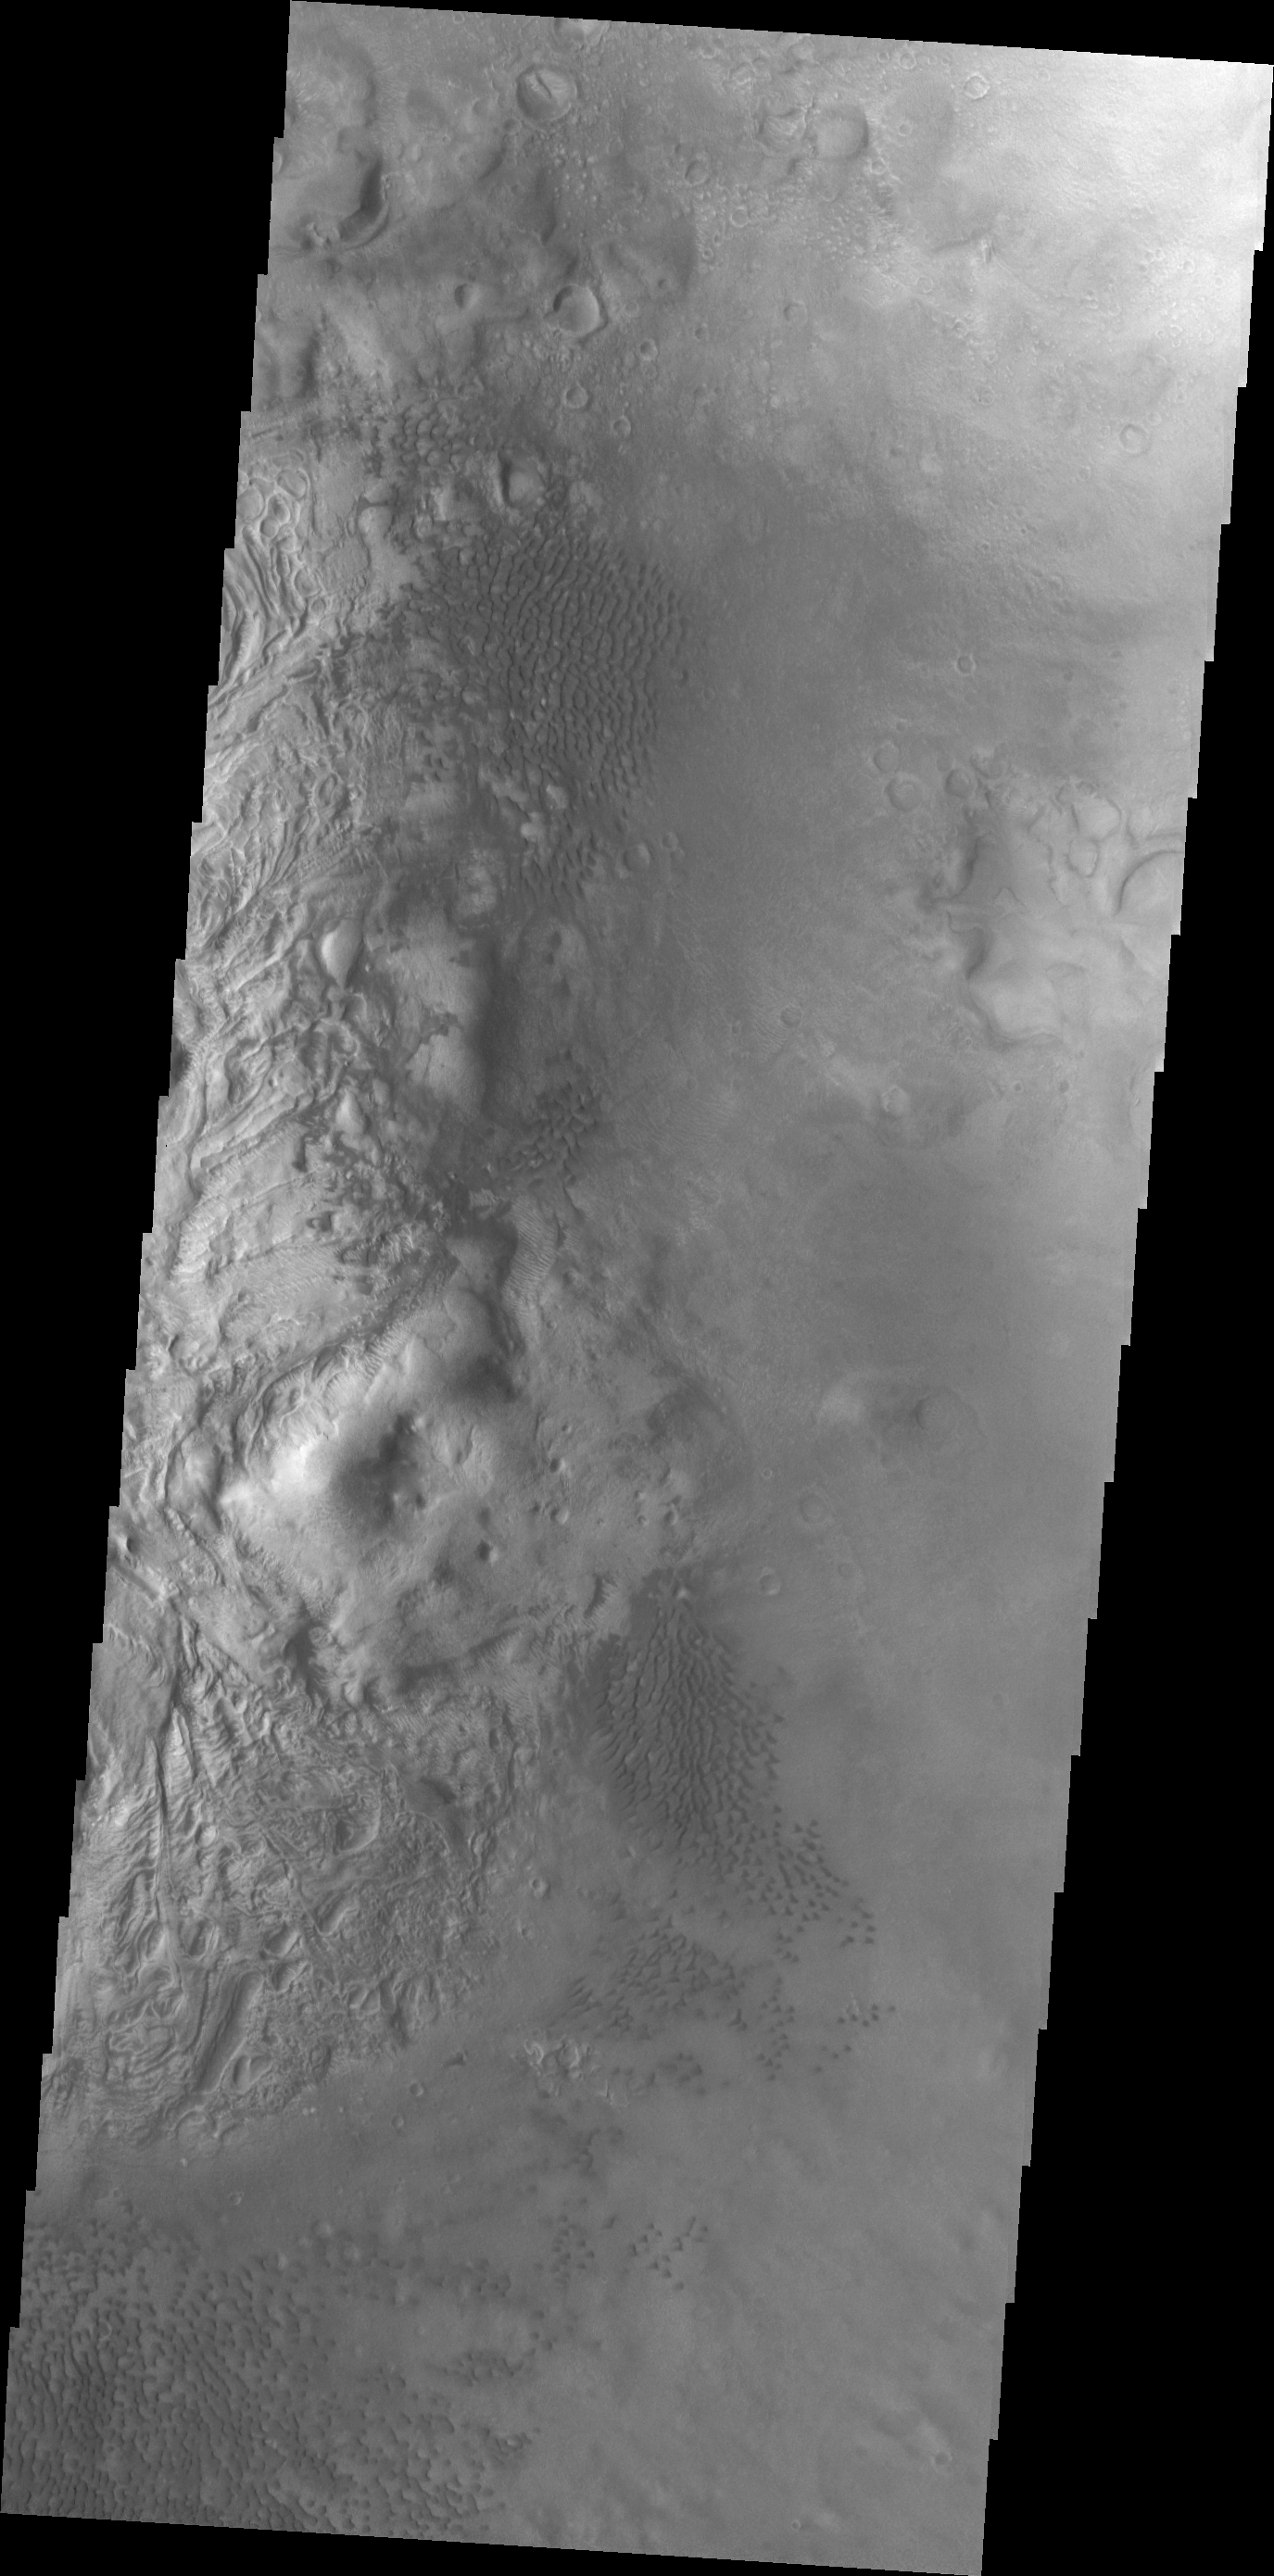

Investigating Mars: Moreux Crater

This image of Moreux Crater shows part of the central peak and fields of sand dunes on the crater floor surrounding the peak. This image is just north of the previous image and illustrates the abundance of sand dunes located on the floor of the crater. The lower elevations of the central peak are visible on the left side of the image, with the highest elevations just off the image edge. The part of the peak with a pitted surface texture has been interpreted to be created by glacial flows. Moreux Crater is located in northern Arabia Terra and has a diameter of 138 kilometers.

The Odyssey spacecraft has spent over 15 years in orbit around Mars, circling the planet more than 69000 times. It holds the record for longest working spacecraft at Mars. THEMIS, the IR/VIS camera system, has collected data for the entire mission and provides images covering all seasons and lighting conditions. Over the years many features of interest have received repeated imaging, building up a suite of images covering the entire feature. From the deepest chasma to the tallest volcano, individual dunes inside craters and dune fields that encircle the north pole, channels carved by water and lava, and a variety of other feature, THEMIS has imaged them all. For the next several months the image of the day will focus on the Tharsis volcanoes, the various chasmata of Valles Marineris, and the major dunes fields. We hope you enjoy these images!

Credit: NASA/JPL-Caltech/ASU